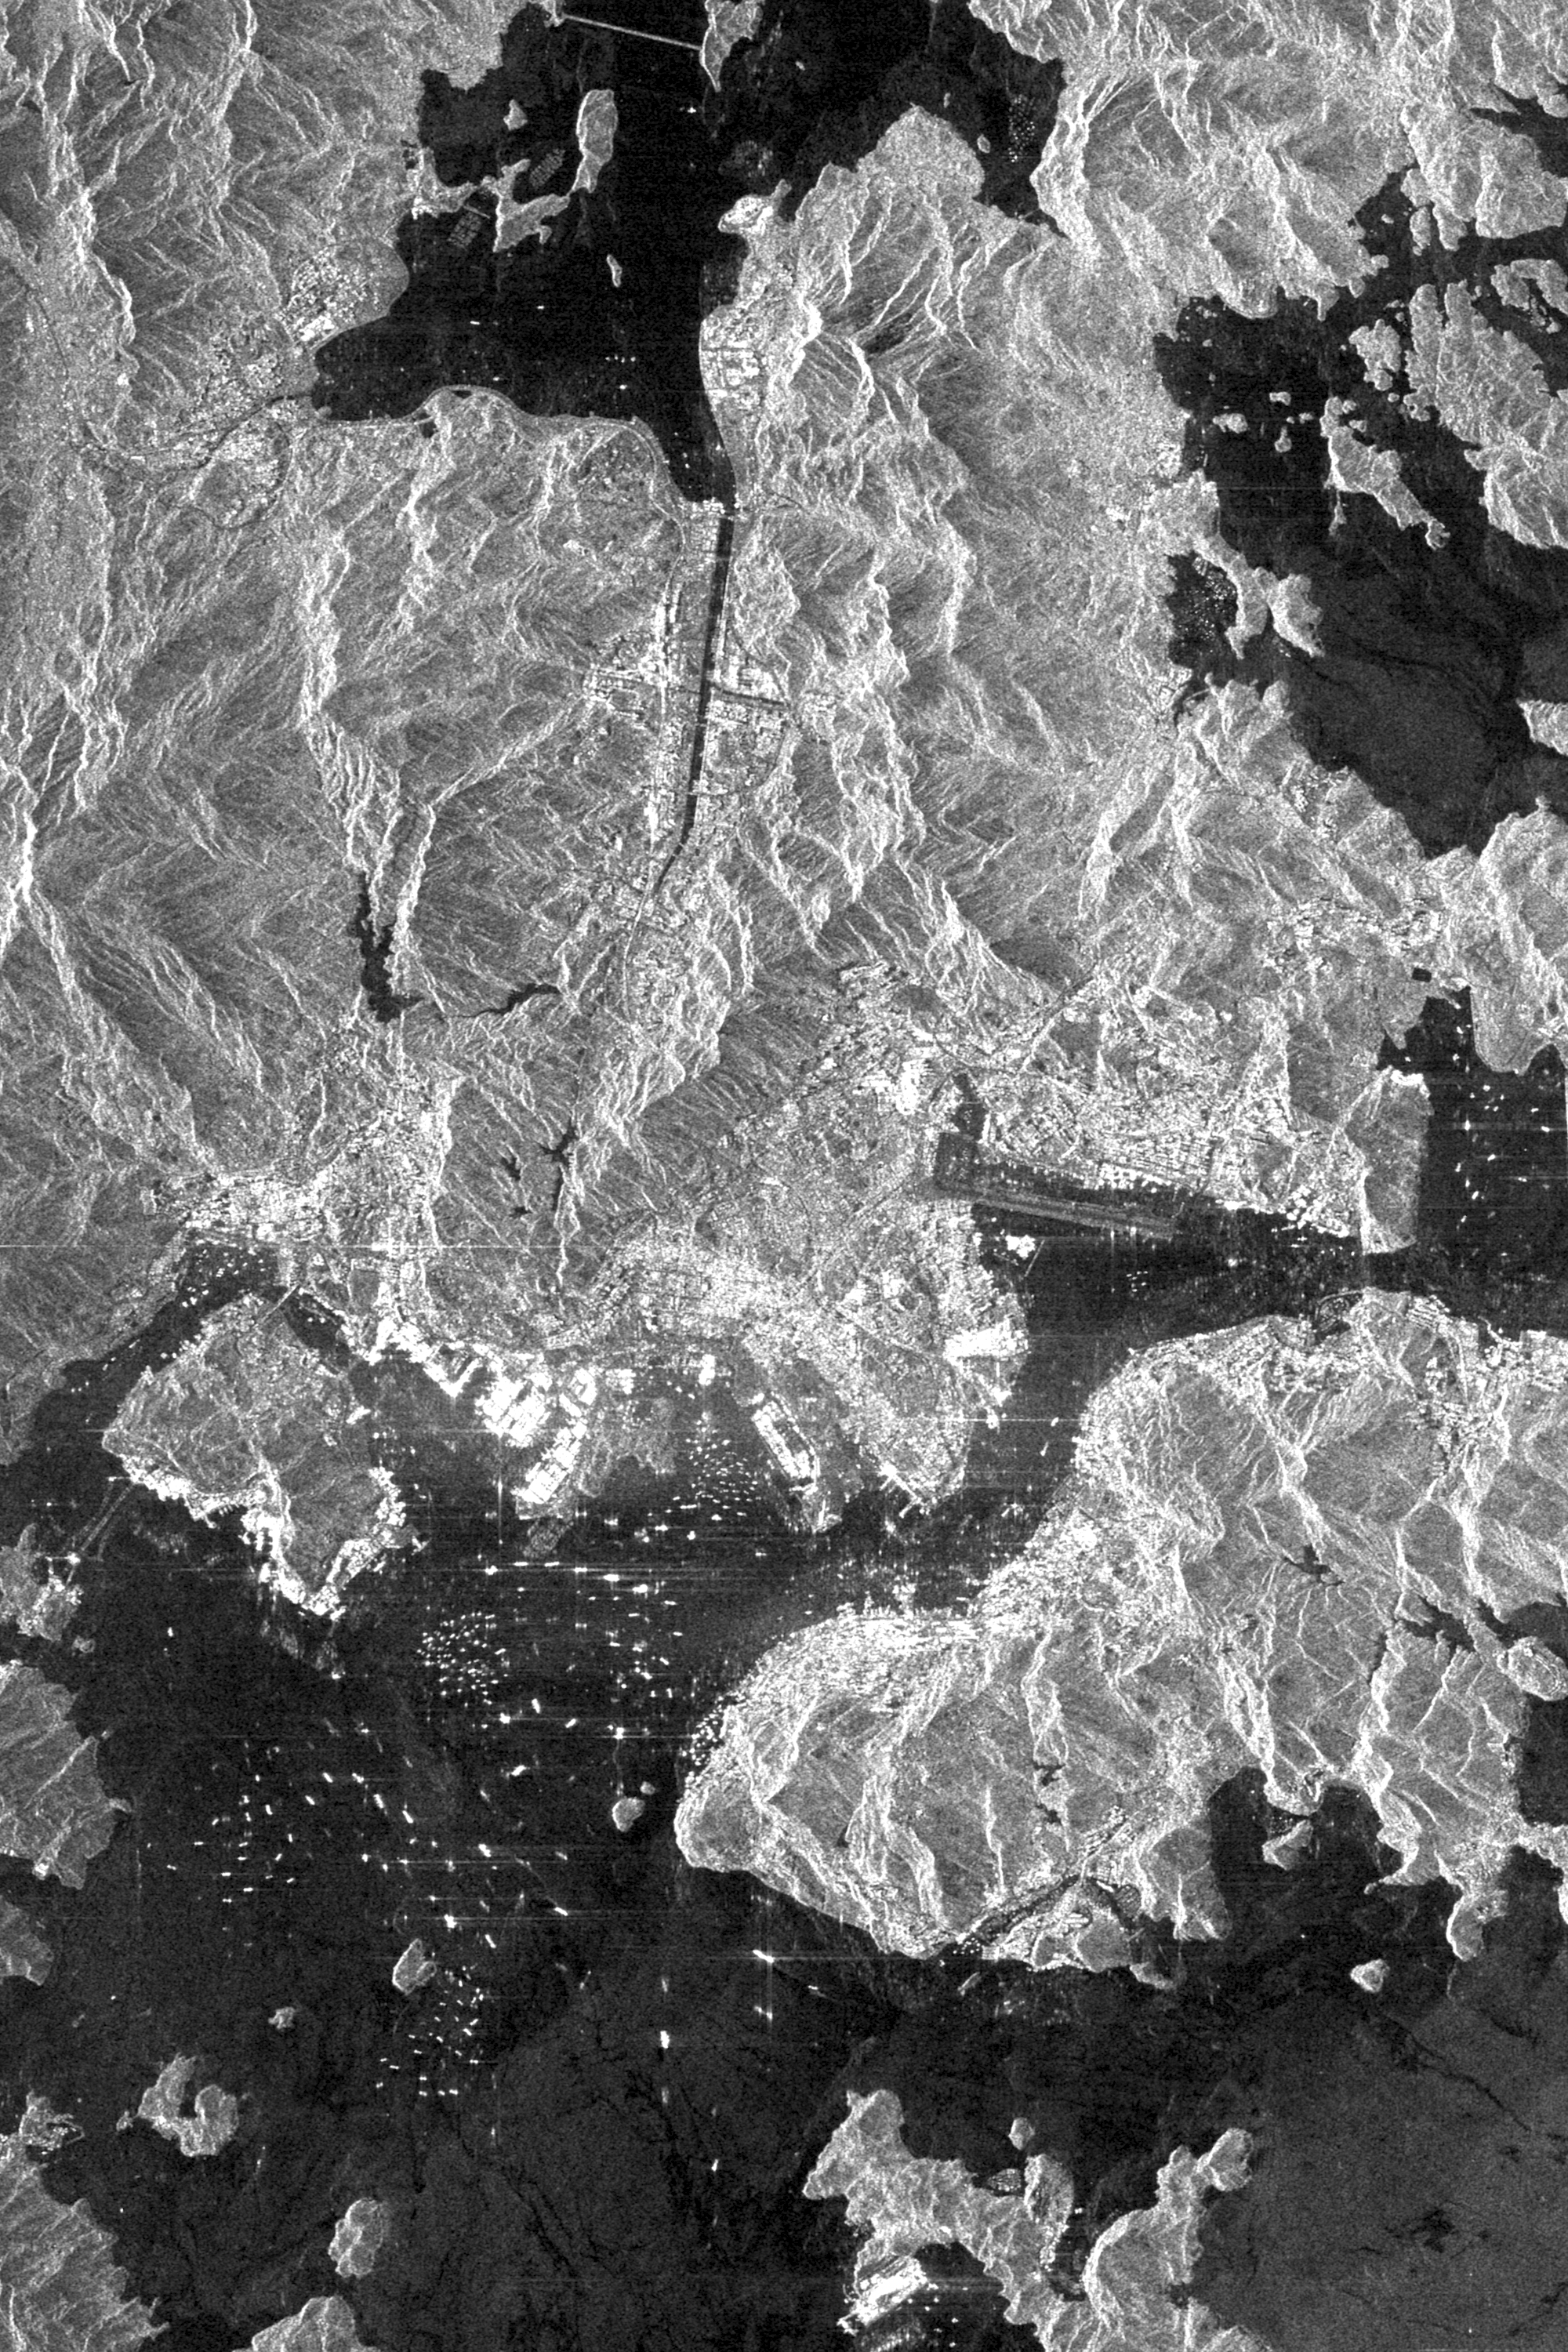

Space Radar Image of Hong Kong, China

This is an X-SAR image spanning an area of approximately 20 kilometers by 40 kilometers (12 miles by 25 miles) of the island of Hong Kong, the Kowloon Peninsula and the new territories in southern China, taken by the imaging radar on board the space shuttle Endeavour on October 4, 1994. North is toward the top left corner of the image. The Kaitak Airport runway on Kowloon Peninsula (center right of image) was built on reclaimed land and extends almost 3 kilometers (nearly 2 miles) into Victoria Harbor. To the south of the harbor lies the island of Hong Kong. The bright areas around the harbor are the major residential and business districts. Housing more than six million residents, Hong Kong is the most densely populated area in the world. The large number of objects visible in the harbor and surrounding waters are a variety of sea-going vessels, anchored in one of the busiest seaports in the Far East.

Spaceborne Imaging Radar-C and X-band Synthetic Aperture Radar (SIR-C/X-SAR) is part of NASA’s Mission to Planet Earth. The radars illuminate Earth with microwaves, allowing detailed observations at any time, regardless of weather or sunlight conditions. SIR-C/X-SAR uses three microwave wavelengths: L-band (24 cm), C-band (6 cm) and X-band (3 cm). The multi-frequency data will be used by the international scientific community to better understand the global environment and how it is changing. The SIR-C/X-SAR data, complemented by aircraft and ground studies, will give scientists clearer insights into those environmental changes which are caused by nature and those changes which are induced by human activity.

SIR-C was developed by NASA’s Jet Propulsion Laboratory. X-SAR was developed by the Dornier and Alenia Spazio companies for the German space agency, Deutsche Agentur fuer Raumfahrtangelegenheiten (DARA), and the Italian space agency, Agenzia Spaziale Italiana (ASI), with the Deutsche Forschungsanstalt fuer Luft und Raumfahrt e.V.(DLR), the major partner in science, operations and data processing of X-SAR.

Credit: NASA/JPL